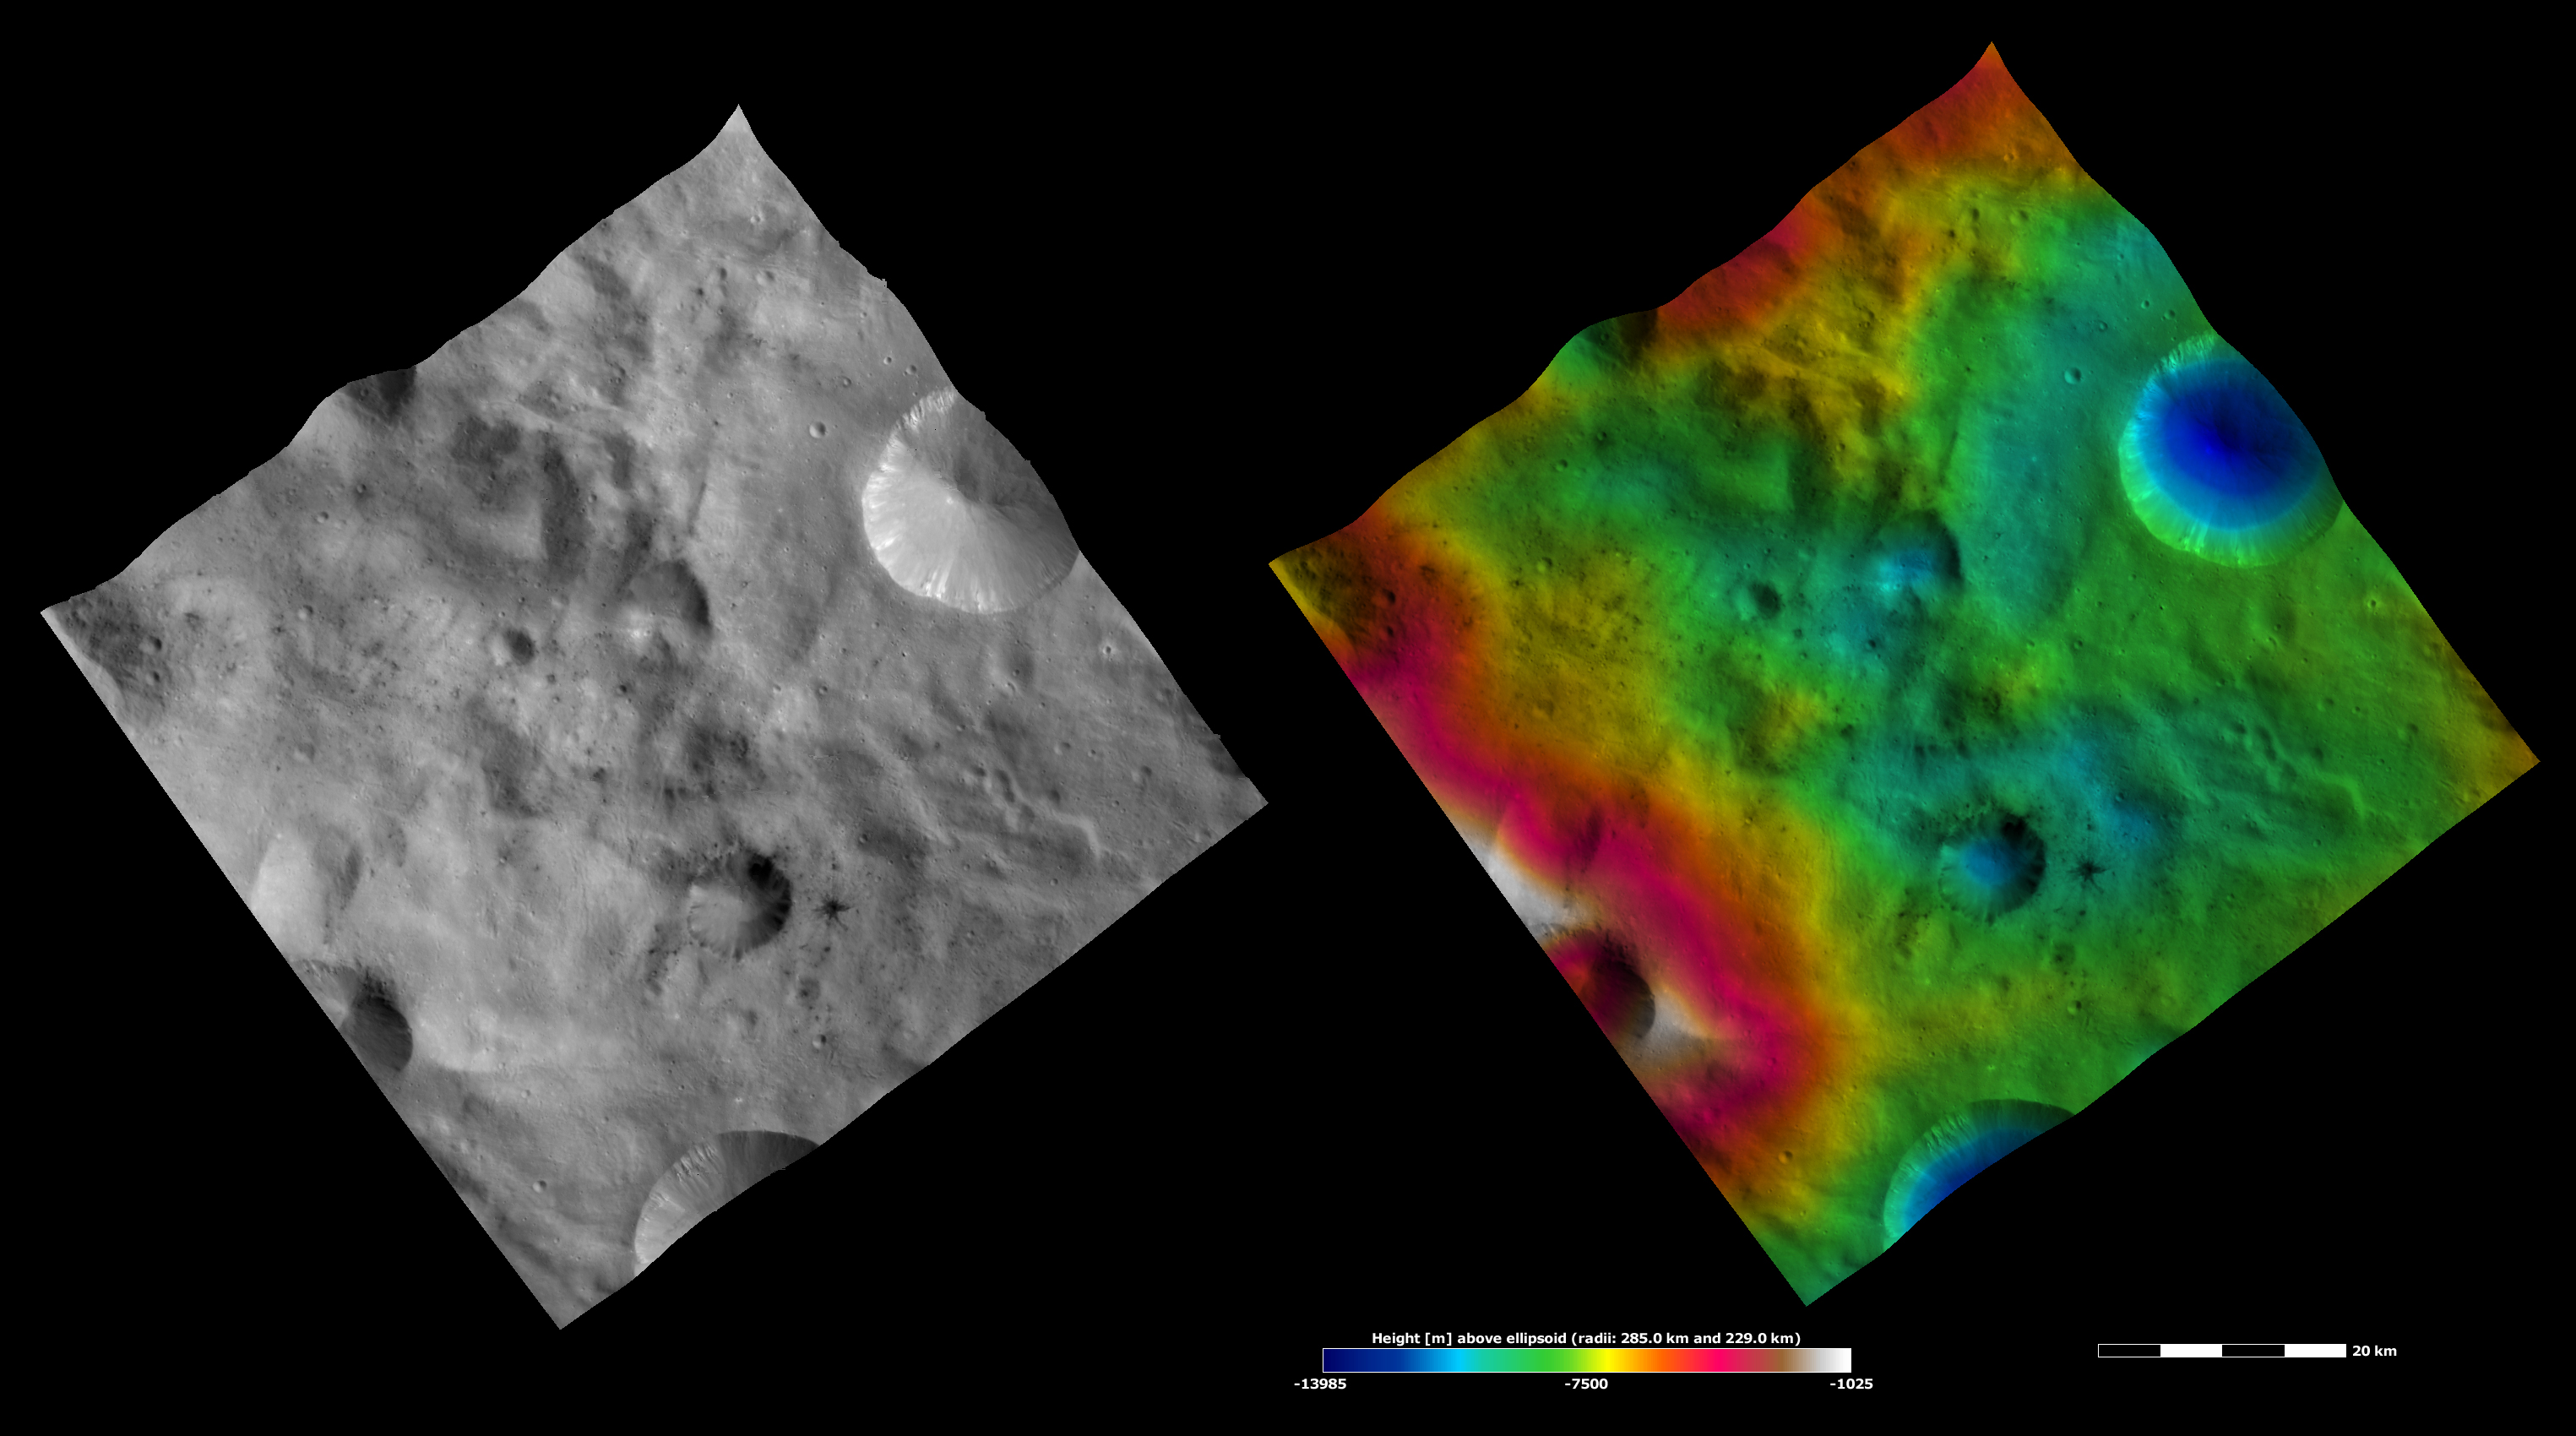

Apparent Brightness and Topography Images of Laelia Crater

The left-hand image is a Dawn FC (framing camera) image, which shows the apparent brightness of Vesta’s surface. The right-hand image is based on this apparent brightness image, which has had a color-coded height representation of the topography overlain onto it. The topography is calculated from a set of images that were observed from different viewing directions, which allows stereo reconstruction. The various colors correspond to the height of the area. The white and red areas in the topography image are the highest areas and the blue areas are the lowest areas. Laelia crater is the middle-sized crater, surrounded by dark material, slightly below the center of the image. Dark material crops out of the rim of Laelia crater and cascades towards its center. There is also dark material around the crater, which has mostly been excavated by small craters. The topography image shows that Laelia is a reasonably shallow crater, in a region of relatively low topography.

These images are located in Vesta’s Sextilia quadrangle, in Vesta’s southern hemisphere. NASA’s Dawn spacecraft obtained the apparent brightness image with its framing camera on Oct. 13, 2011. This image was taken through the camera’s clear filter. The distance to the surface of Vesta is 700 kilometers (435 miles) and the image has a resolution of about 70 meters (230 feet) per pixel. This image was acquired during the HAMO (high-altitude mapping orbit) phase of the mission. These images are lambert-azimuthal map projected.

The Dawn mission to Vesta and Ceres is managed by NASA’s Jet Propulsion Laboratory, a division of the California Institute of Technology in Pasadena, for NASA’s Science Mission Directorate, Washington D.C. UCLA is responsible for overall Dawn mission science. The Dawn framing cameras have been developed and built under the leadership of the Max Planck Institute for Solar System Research, Katlenburg-Lindau, Germany, with significant contributions by DLR German Aerospace Center, Institute of Planetary Research, Berlin, and in coordination with the Institute of Computer and Communication Network Engineering, Braunschweig. The framing camera project is funded by the Max Planck Society, DLR, and NASA/JPL.

Credit: NASA/JPL-Caltech/UCLA/MPS/DLR/IDA